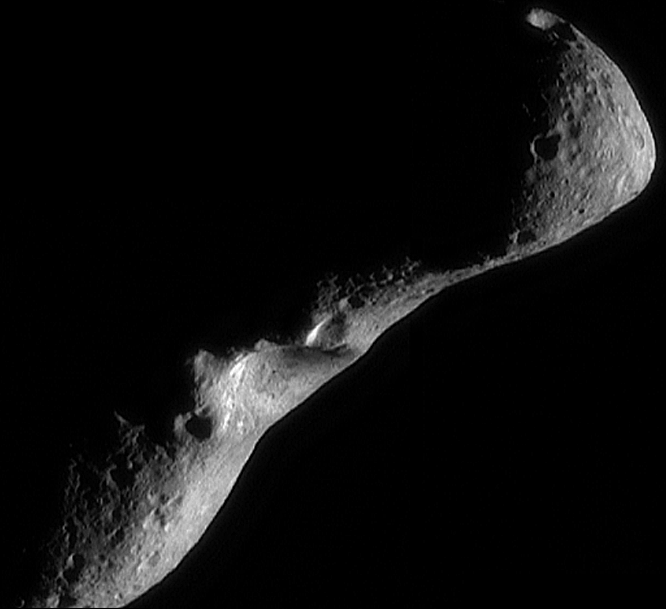

Eros Image Mosaic, Looking North

This image mosaic of Eros was taken by the NEAR spacecraft on Feb. 18, 2000 from a range of 224 miles (361 kilometers). The smallest detail visible on the surface is about 115 feet (35 meters) across. At the time the spacecraft was over the shadowed southern hemisphere, looking north at a crescent Eros. Although this view of Eros is similar to others that have been returned, the coverage at different illumination and viewing geometries provides important information on the shapes of landforms.

Built and managed by The Johns Hopkins University Applied Physics Laboratory, Laurel, Maryland, NEAR was the first spacecraft launched in NASA’s Discovery Program of low-cost, small-scale planetary missions. See the NEAR web page at http://near.jhuapl.edu/ for more details.

Credit: NASA/JPL/JHUAPL